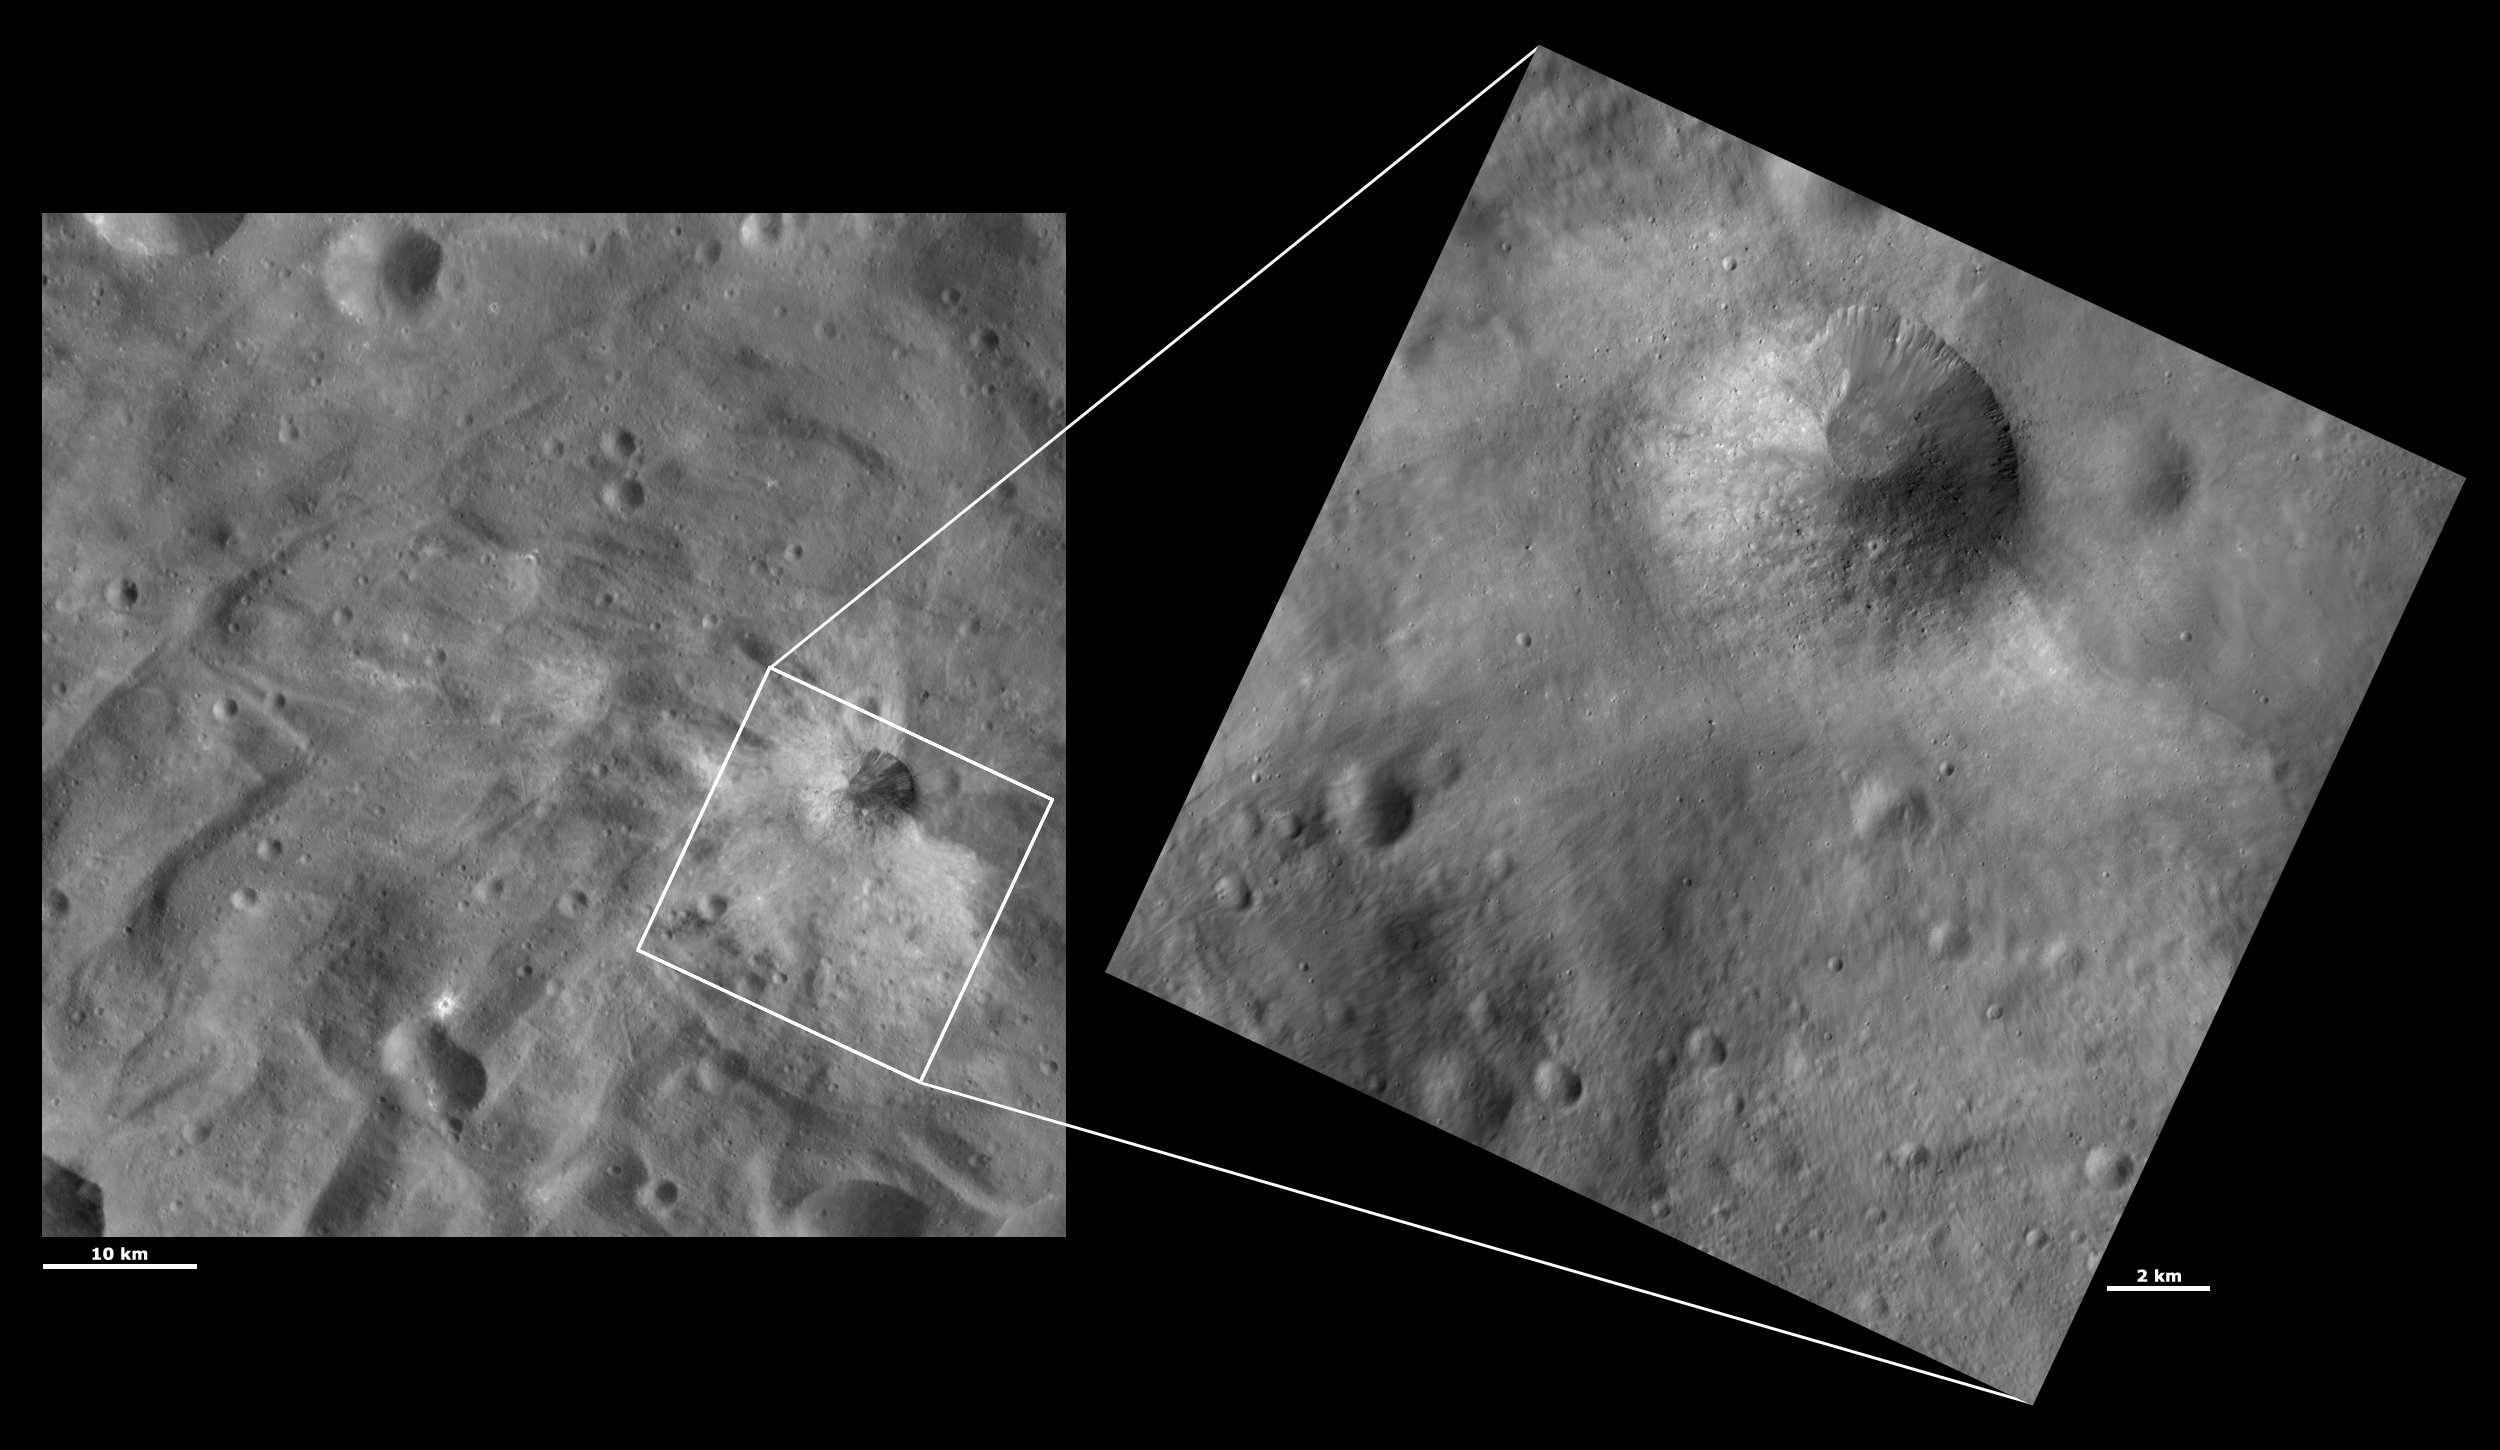

HAMO and LAMO Images of Justina Crater

These Dawn framing camera (FC) images of Vesta show Justina crater at both HAMO (high-altitude mapping orbit) and LAMO (low-altitude mapping orbit) resolutions. The left image is the HAMO image and the right image is the LAMO image. Justina crater is the largest crater in the top part of the LAMO image. The LAMO image is approximately 3 times better spatial resolution than the HAMO image. In images with higher spatial resolutions smaller objects can be better distinguished. Over half of Justina crater is buried by material that slumped over it. This slumped material makes most of the rim of Justina look very degraded while only the top right part of the rim is sharp and fresh. Many boulders that can not be seen in the HAMO image can be seen on top of the slump in the LAMO image. Also, the mottled appearance of the slump and small gullies around the fresh rim of the crater become clear in the LAMO image.

These images are located in Vesta’s Urbinia quadrangle, in Vesta’s southern hemisphere. NASA’s Dawn spacecraft obtained the left image with its framing camera on Oct. 22, 2011. This image was taken through the camera’s clear filter. The distance to the surface of Vesta is 700 kilometers (435 miles) and the image has a resolution of about 65 meters (213 feet) per pixel. This image was acquired during the HAMO (high-altitude mapping orbit) phase of the mission. NASA’s Dawn spacecraft obtained the right image with its framing camera on Dec. 27, 2011. This image was taken through the camera’s clear filter. The distance to the surface of Vesta is 272 kilometers (169 miles) and the image has a resolution of about 19 meters (62 feet) per pixel. This image was acquired during the LAMO (low-altitude mapping orbit) phase of the mission.

The Dawn mission to Vesta and Ceres is managed by NASA’s Jet Propulsion Laboratory, a division of the California Institute of Technology in Pasadena, for NASA’s Science Mission Directorate, Washington D.C. UCLA is responsible for overall Dawn mission science. The Dawn framing cameras have been developed and built under the leadership of the Max Planck Institute for Solar System Research, Katlenburg-Lindau, Germany, with significant contributions by DLR German Aerospace Center, Institute of Planetary Research, Berlin, and in coordination with the Institute of Computer and Communication Network Engineering, Braunschweig. The framing camera project is funded by the Max Planck Society, DLR, and NASA/JPL.

Credit: NASA/JPL-Caltech/UCLA/MPS/DLR/IDA